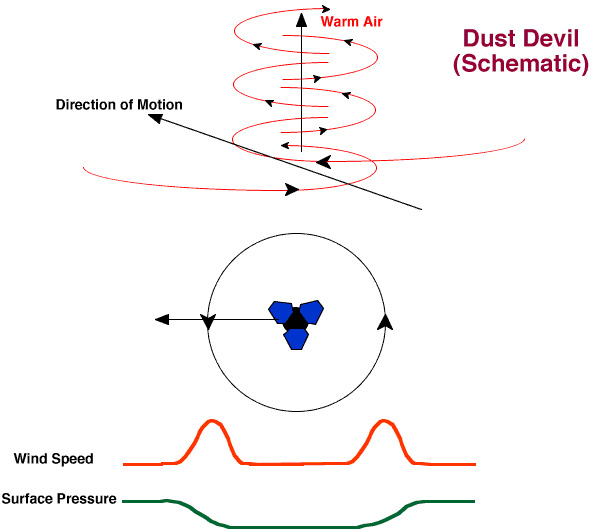

Dust Devil Schematic

This graphic illustrates the wind pattern in a dust devil, and presents the characteristic pressure and wind speed signatures expected if a dust devil were to pass directly over the lander. A dust devil is driven by warm air rising from the surface which is heated by the sun. If one passes over the lander, strong winds are expected first from one direction and then from the opposite direction. Surface pressure should also fall to a minimum at the center of the dust devil.

Photojournal note: Sojourner spent 83 days of a planned seven-day mission exploring the Martian terrain, acquiring images, and taking chemical, atmospheric and other measurements. The final data transmission received from Pathfinder was at 10:23 UTC on September 27, 1997. Although mission managers tried to restore full communications during the following five months, the successful mission was terminated on March 10, 1998.

Credit: NASA/JPL